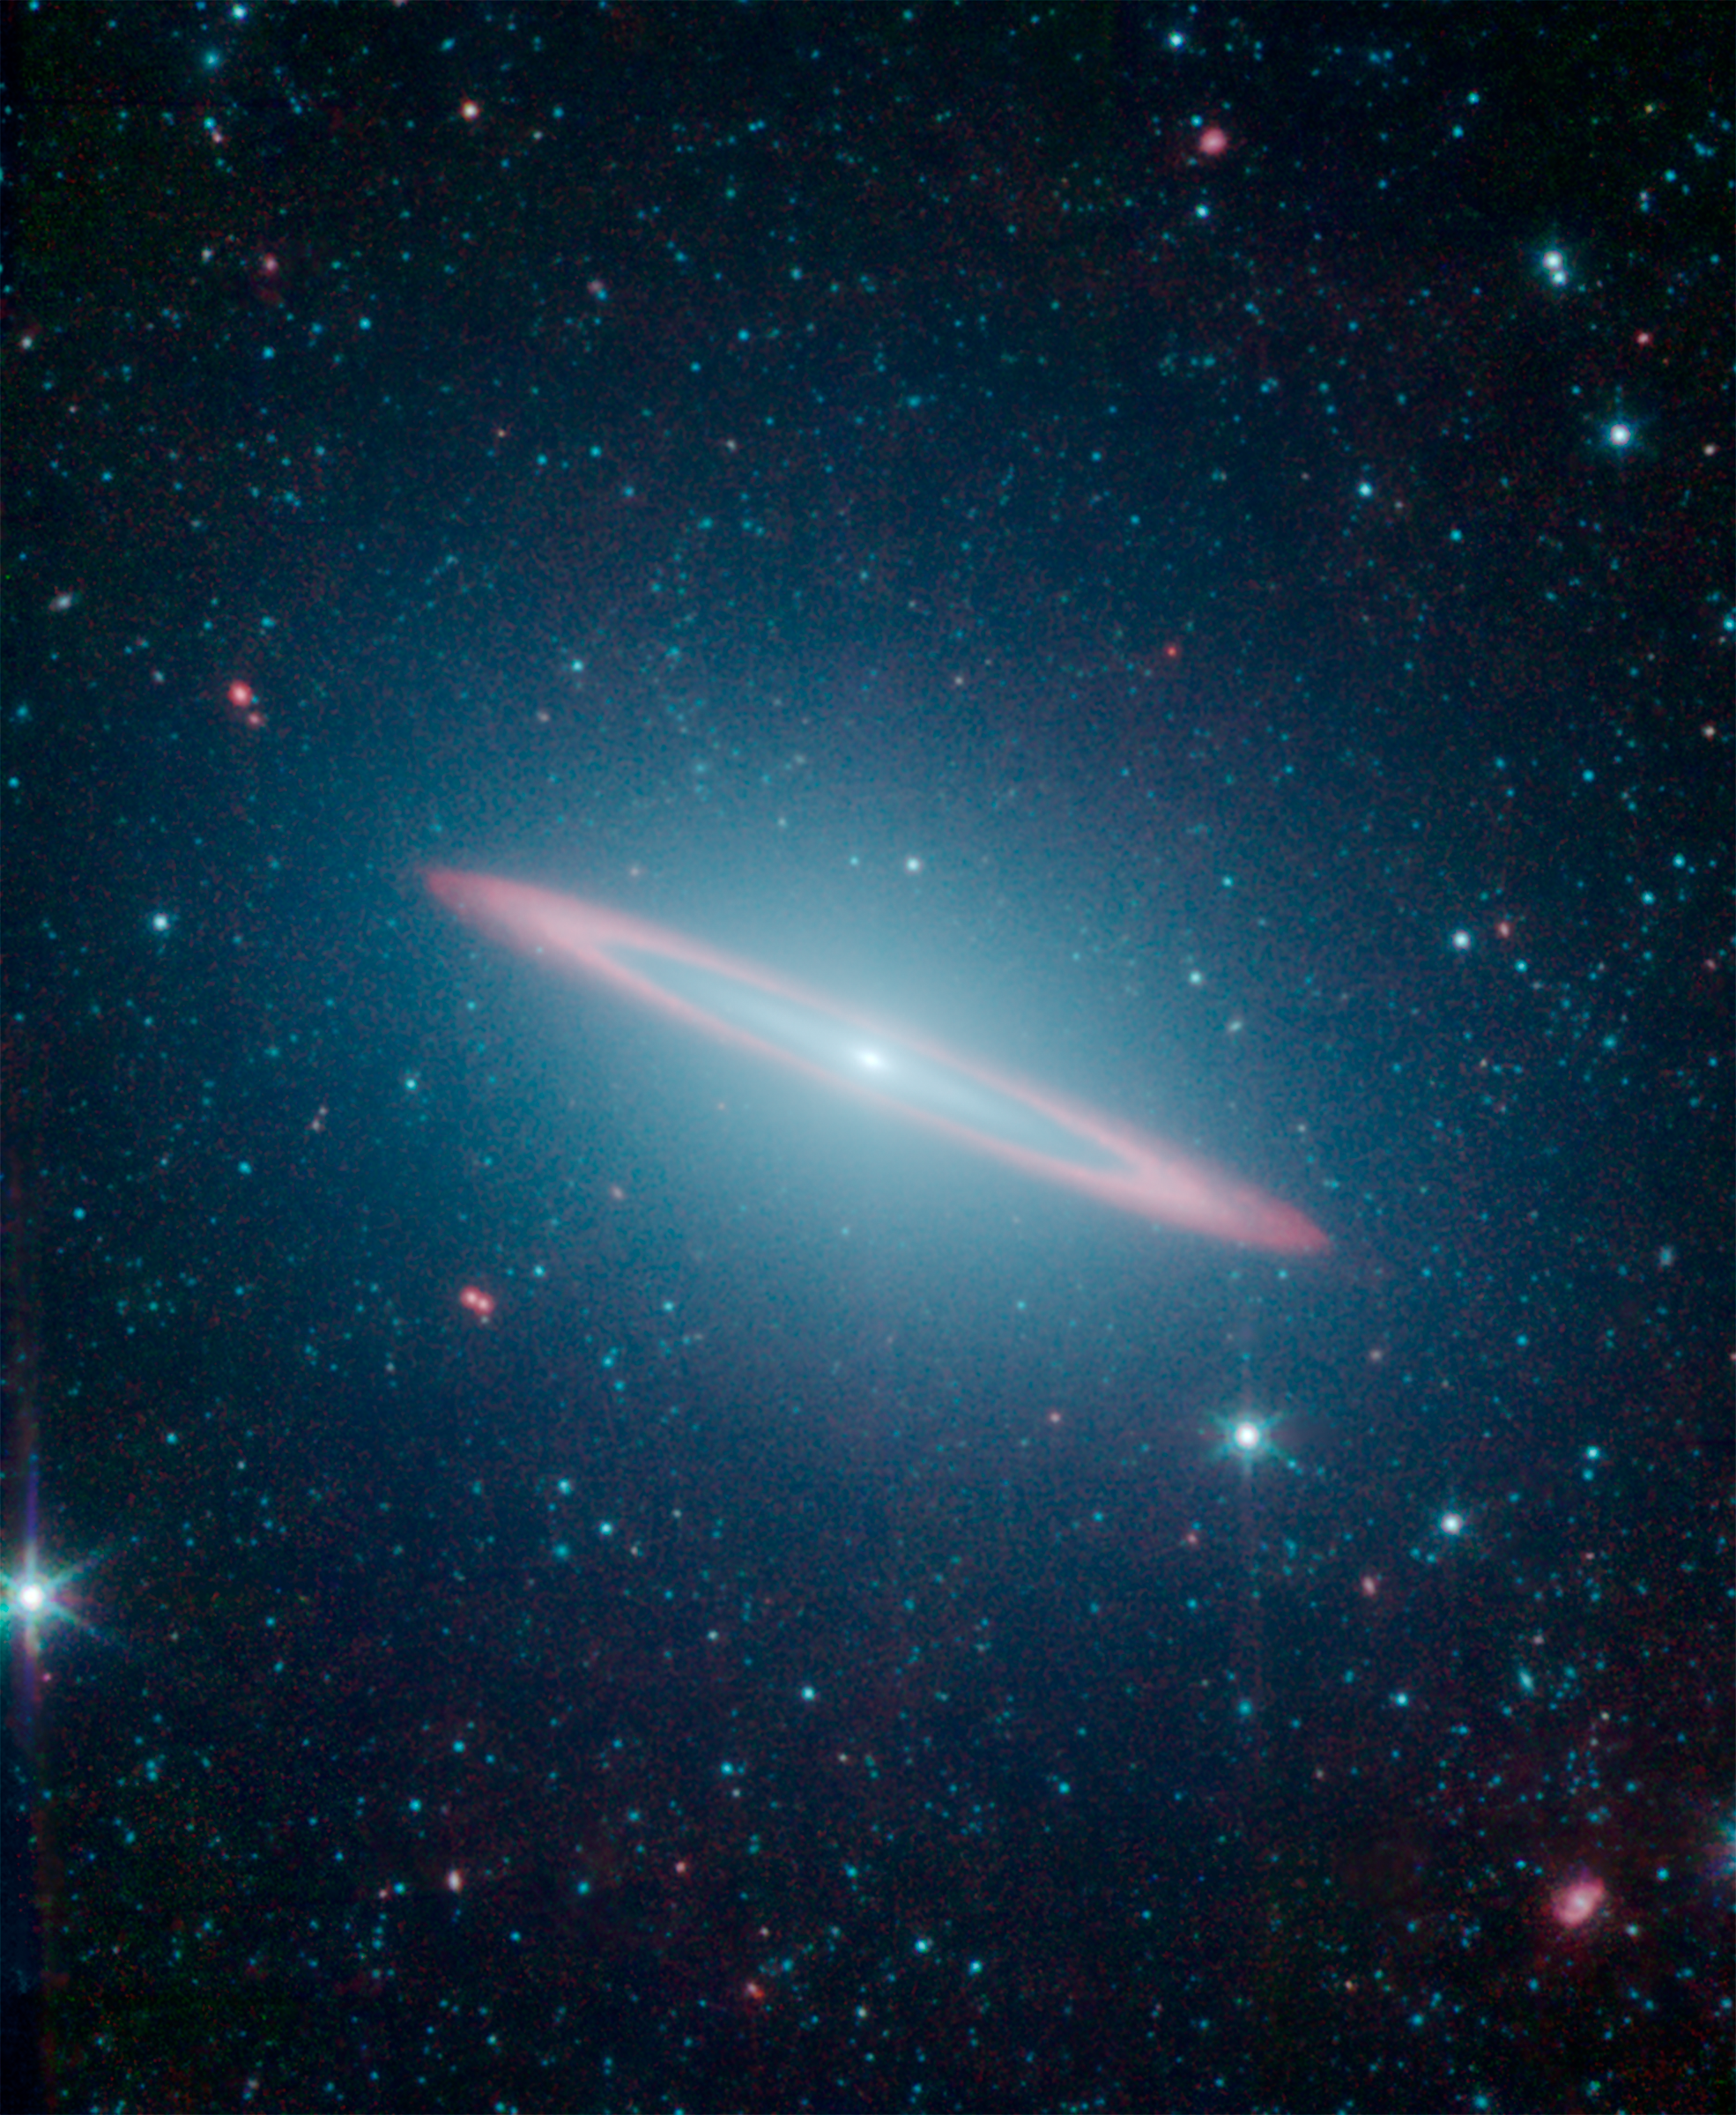

The Sombrero Galaxy’s Split Personality

The infrared vision of NASA’s Spitzer Space Telescope has revealed that the Sombrero galaxy — named after its appearance in visible light to a wide-brimmed hat — is in fact two galaxies in one. It is a large elliptical galaxy (blue-green) with a thin disk galaxy (partly seen in red) embedded within. Previous visible-light images led astronomers to believe the Sombrero was simply a regular flat disk galaxy.

Spitzer’s infrared view highlights the stars and dust. The starlight detected at 3.5 and 4.6 microns is represented in blue-green while the dust detected at 8.0 microns appears red. This image allowed astronomers to sample the full population of stars in the galaxy, in addition to its structure.

The flat disk within the galaxy is made up of two portions. The inner disk is composed almost entirely of stars, with no dust. Beyond this is a slight gap, then an outer ring of intermingled dust and stars, seen here in red.

NASA’s Jet Propulsion Laboratory, Pasadena, Calif., manages the Spitzer Space Telescope mission for NASA’s Science Mission Directorate, Washington. Science operations are conducted at the Spitzer Science Center at the California Institute of Technology in Pasadena. Caltech manages JPL for NASA.

Credit: NASA/JPL-Caltech